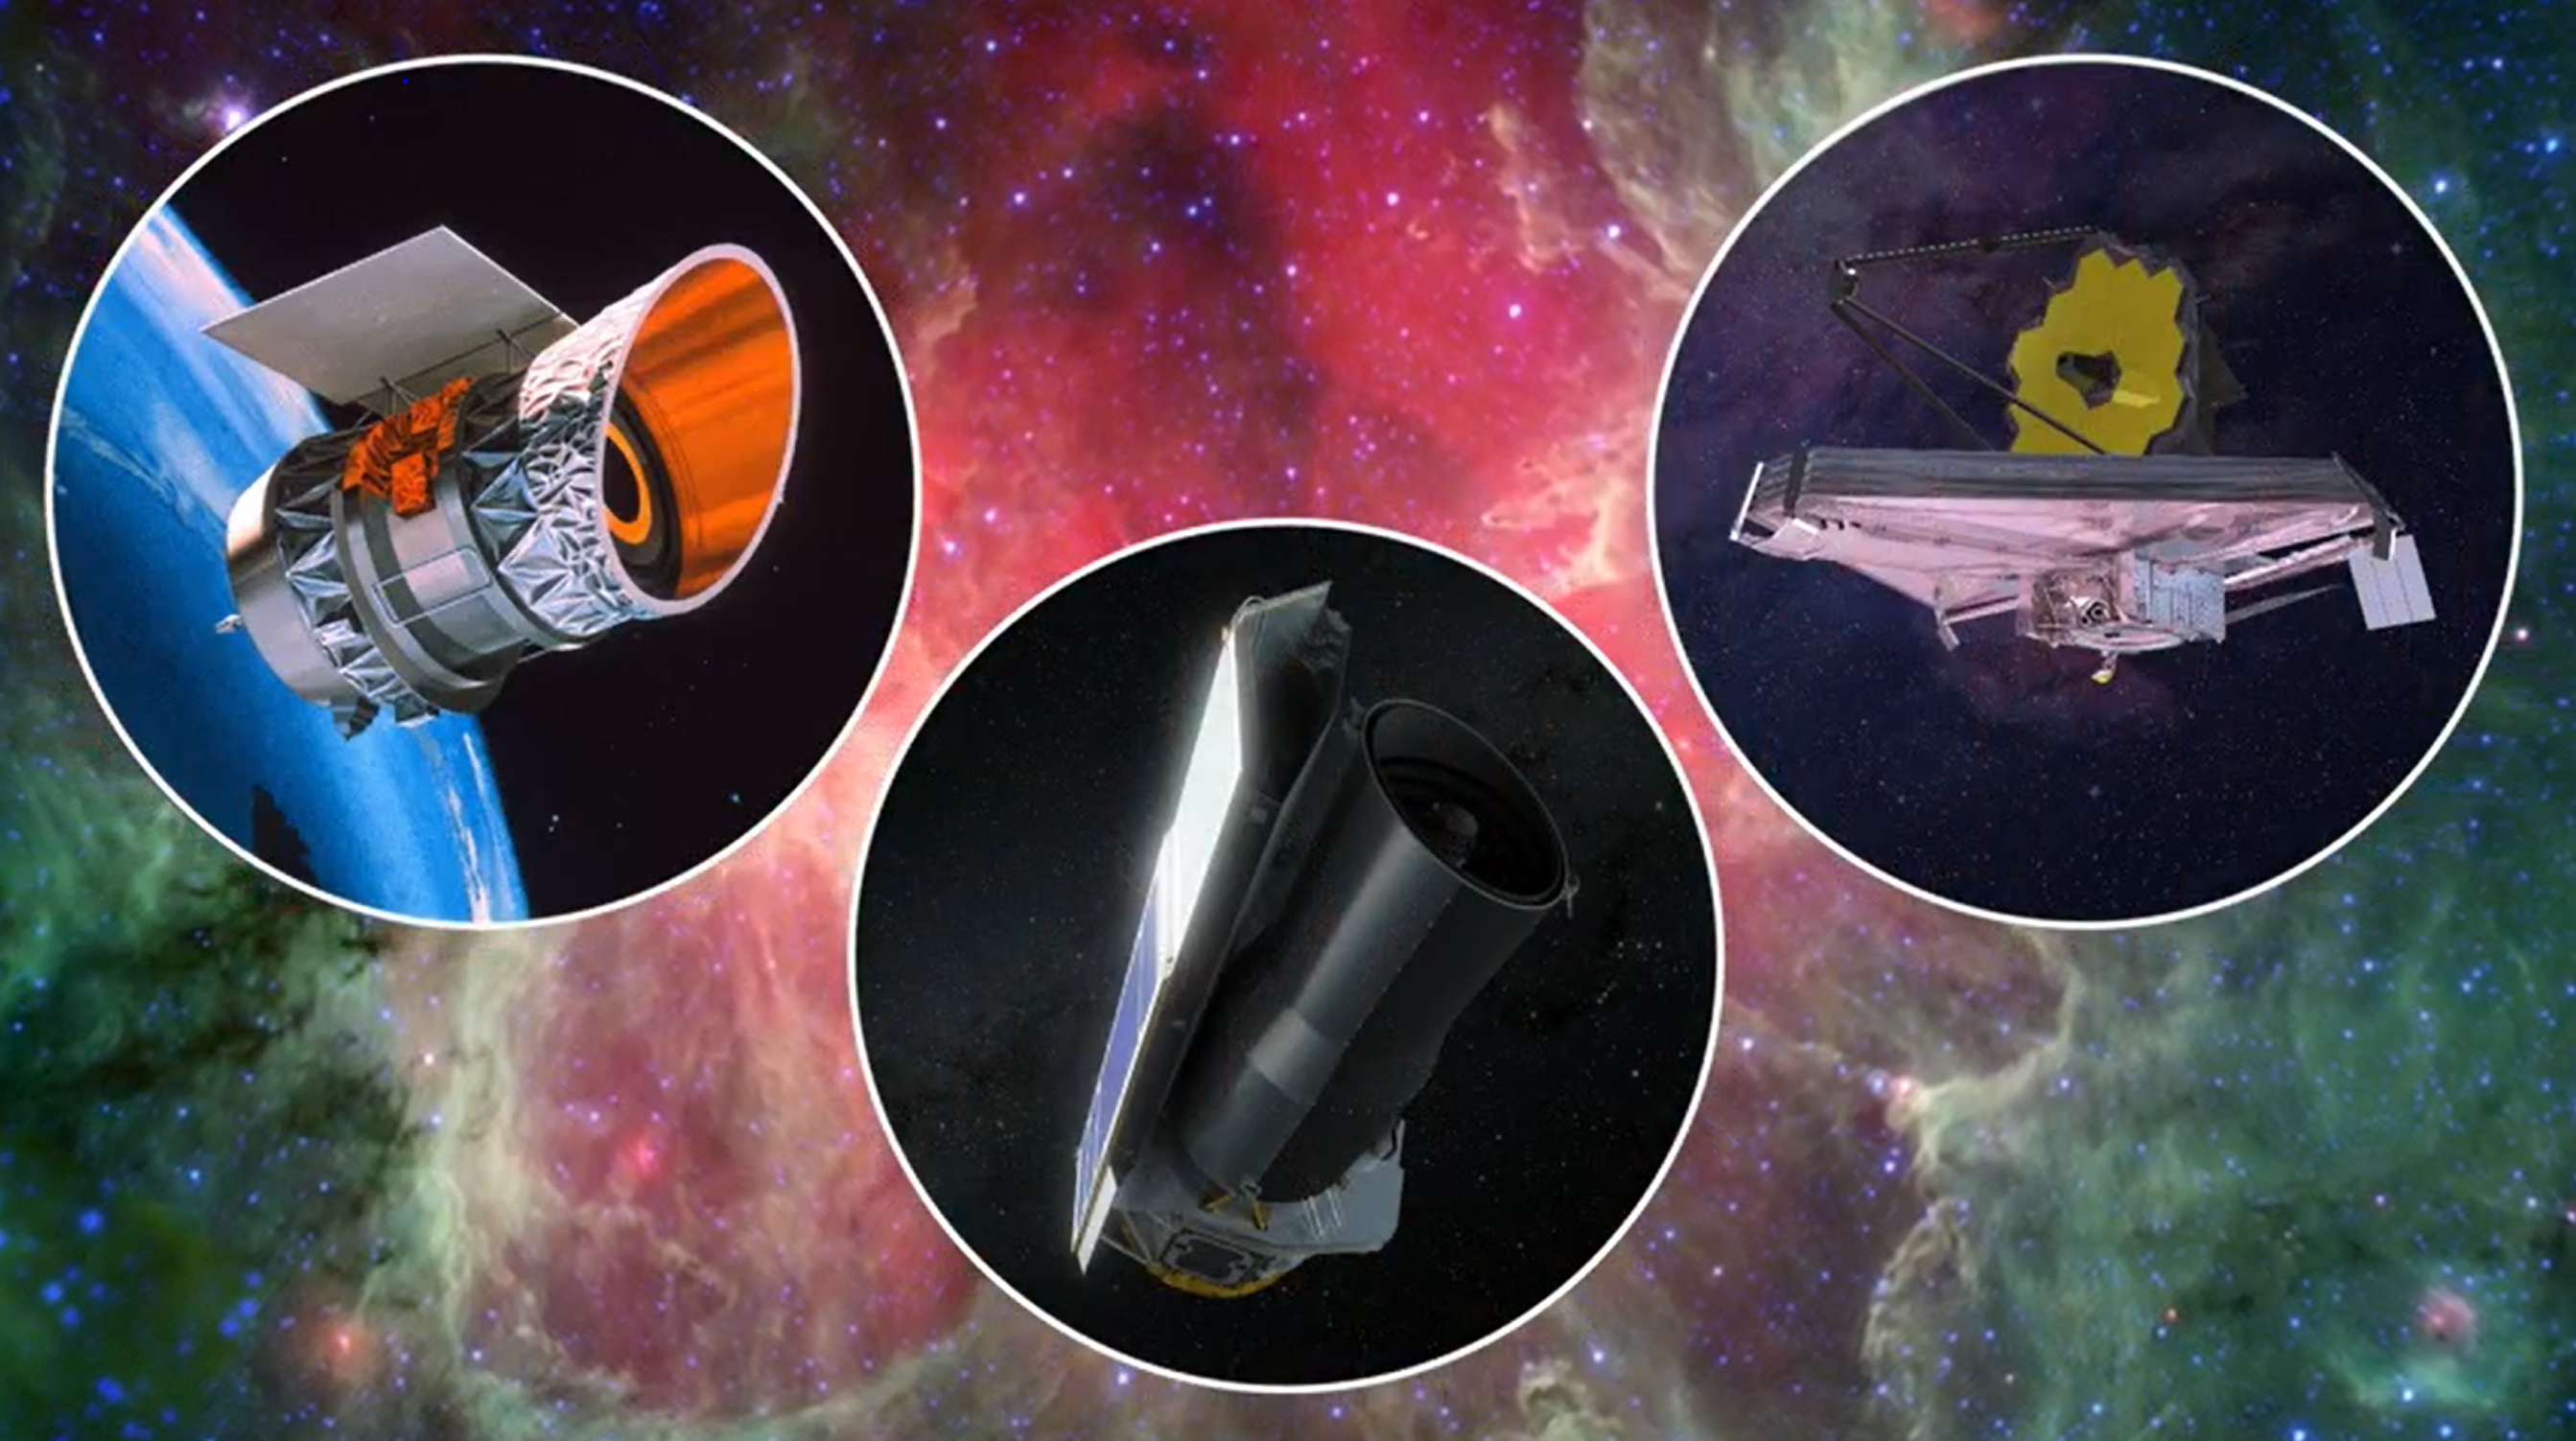

Three of NASA’s Infrared Telescopes

This artist’s concept shows three space telescopes that observe infrared light, wavelengths slightly longer than what human eyes can see. On the right is NASA’s James Webb Space Telescope. Launched in 2021, it is the largest and most powerful space observatory in history. On the left is NASA’s Infrared Astronomical Satellite (IRAS), the first infrared telescope in Earth orbit, launched in 1983. In the middle is NASA’s Spitzer Space Telescope, launched in 2003. The background image is from Spitzer and shows the Eagle Nebula.

Credit: NASA/JPL-Caltech